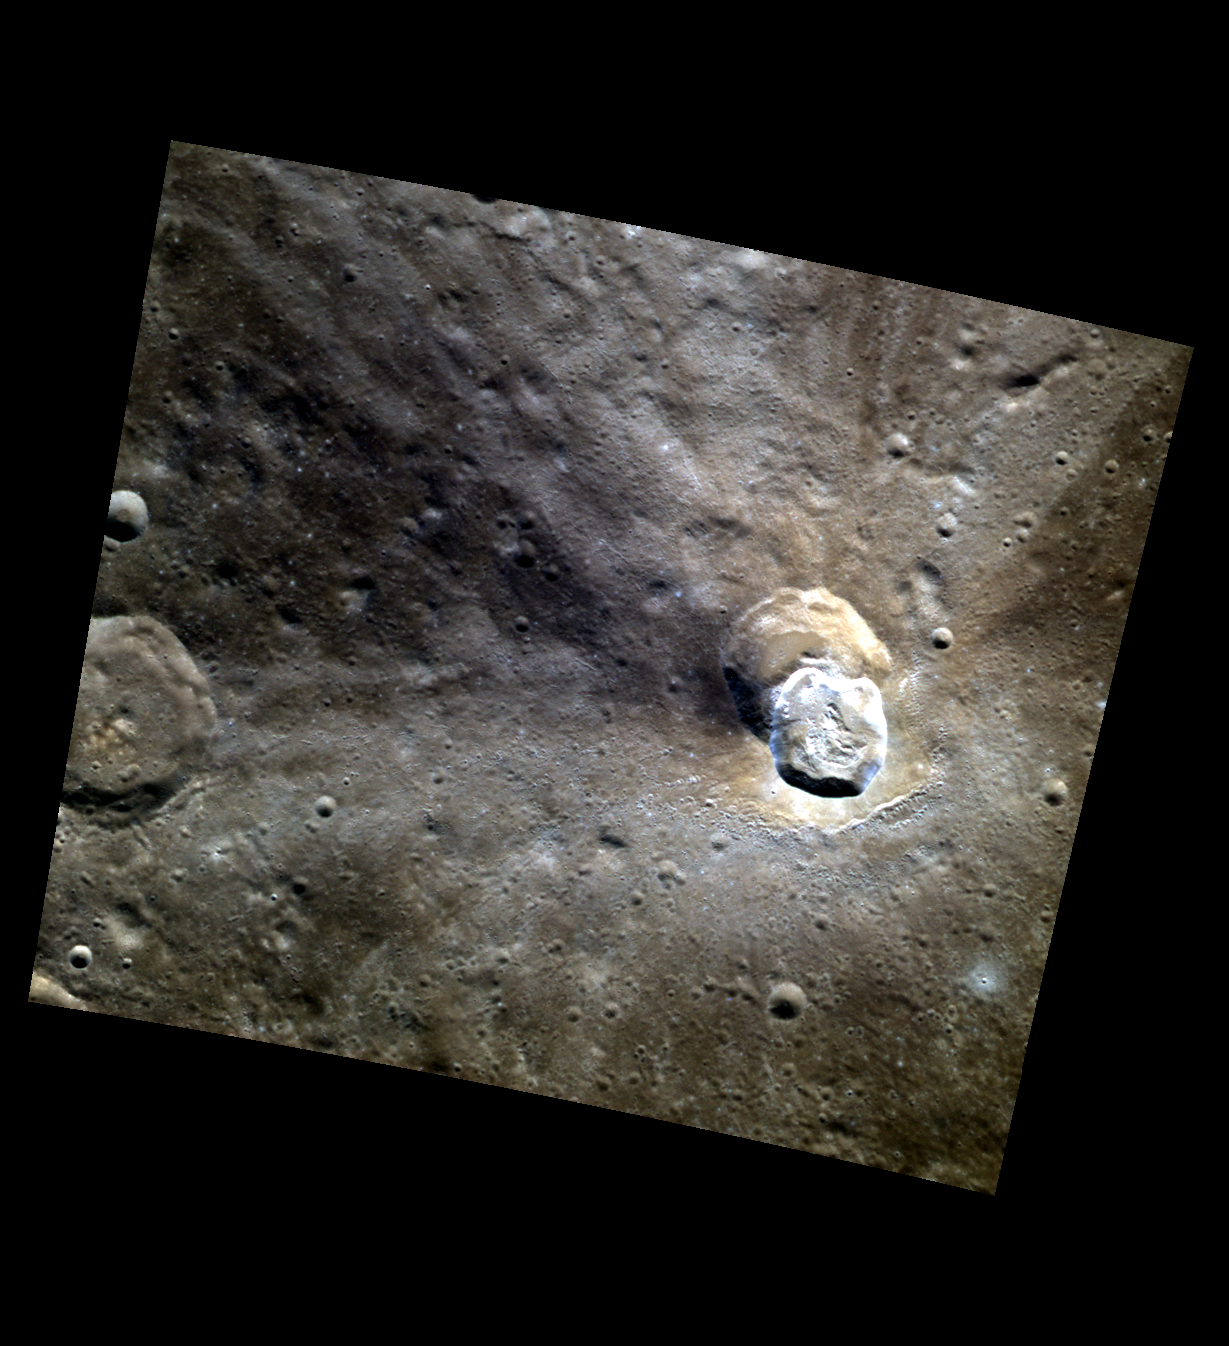

On the Bright Side

This color image highlights Ailey crater’s bright floor and multi-colored rays. The presence of bright and dark rays emanating from the same crater indicates a heterogeneous subsurface composition.

This image was acquired as part of MDIS’s high-resolution 3-color imaging campaign. The 3-color campaign is a major mapping activity in MESSENGER’s extended mission. It complements the 8-color base map (at an average resolution of 1 km/pixel) acquired during MESSENGER’s primary mission by imaging Mercury’s surface in a subset of the color filters at the highest resolution possible. The three narrow-band color filters are centered at wavelengths of 430 nm, 750 nm, and 1000 nm, and image resolutions generally range from 100 to 400 meters/pixel in the northern hemisphere.

Date acquired: June 15, 2012
Image Mission Elapsed Time (MET): 248260268, 248260260, 248260264
Image ID: 2020943, 2020941, 2020942
Instrument: Wide Angle Camera (WAC) of the Mercury Dual Imaging System (MDIS)
WAC filters: 9, 7, 6 (996, 748, 433 nanometers) in red, green, and blue
Center Latitude: 45.58°
Center Longitude: 176.6° E
Resolution: 164 meters/pixel
Scale: Ailey crater is 21 km (13 mi.) in diameter
Incidence Angle: 46.1°
Emission Angle: 0.2°
Phase Angle: 46.3°

The MESSENGER spacecraft is the first ever to orbit the planet Mercury, and the spacecraft’s seven scientific instruments and radio science investigation are unraveling the history and evolution of the Solar System’s innermost planet. Visit the Why Mercury? section of this website to learn more about the key science questions that the MESSENGER mission is addressing. During the one-year primary mission, MDIS acquired 88,746 images and extensive other data sets. MESSENGER is now in a year-long extended mission, during which plans call for the acquisition of more than 80,000 additional images to support MESSENGER’s science goals.

These images are from MESSENGER, a NASA Discovery mission to conduct the first orbital study of the innermost planet, Mercury. For information regarding the use of images, see the MESSENGER image use policy.

Credit: NASA/Johns Hopkins University Applied Physics Laboratory/Carnegie Institution of Washington